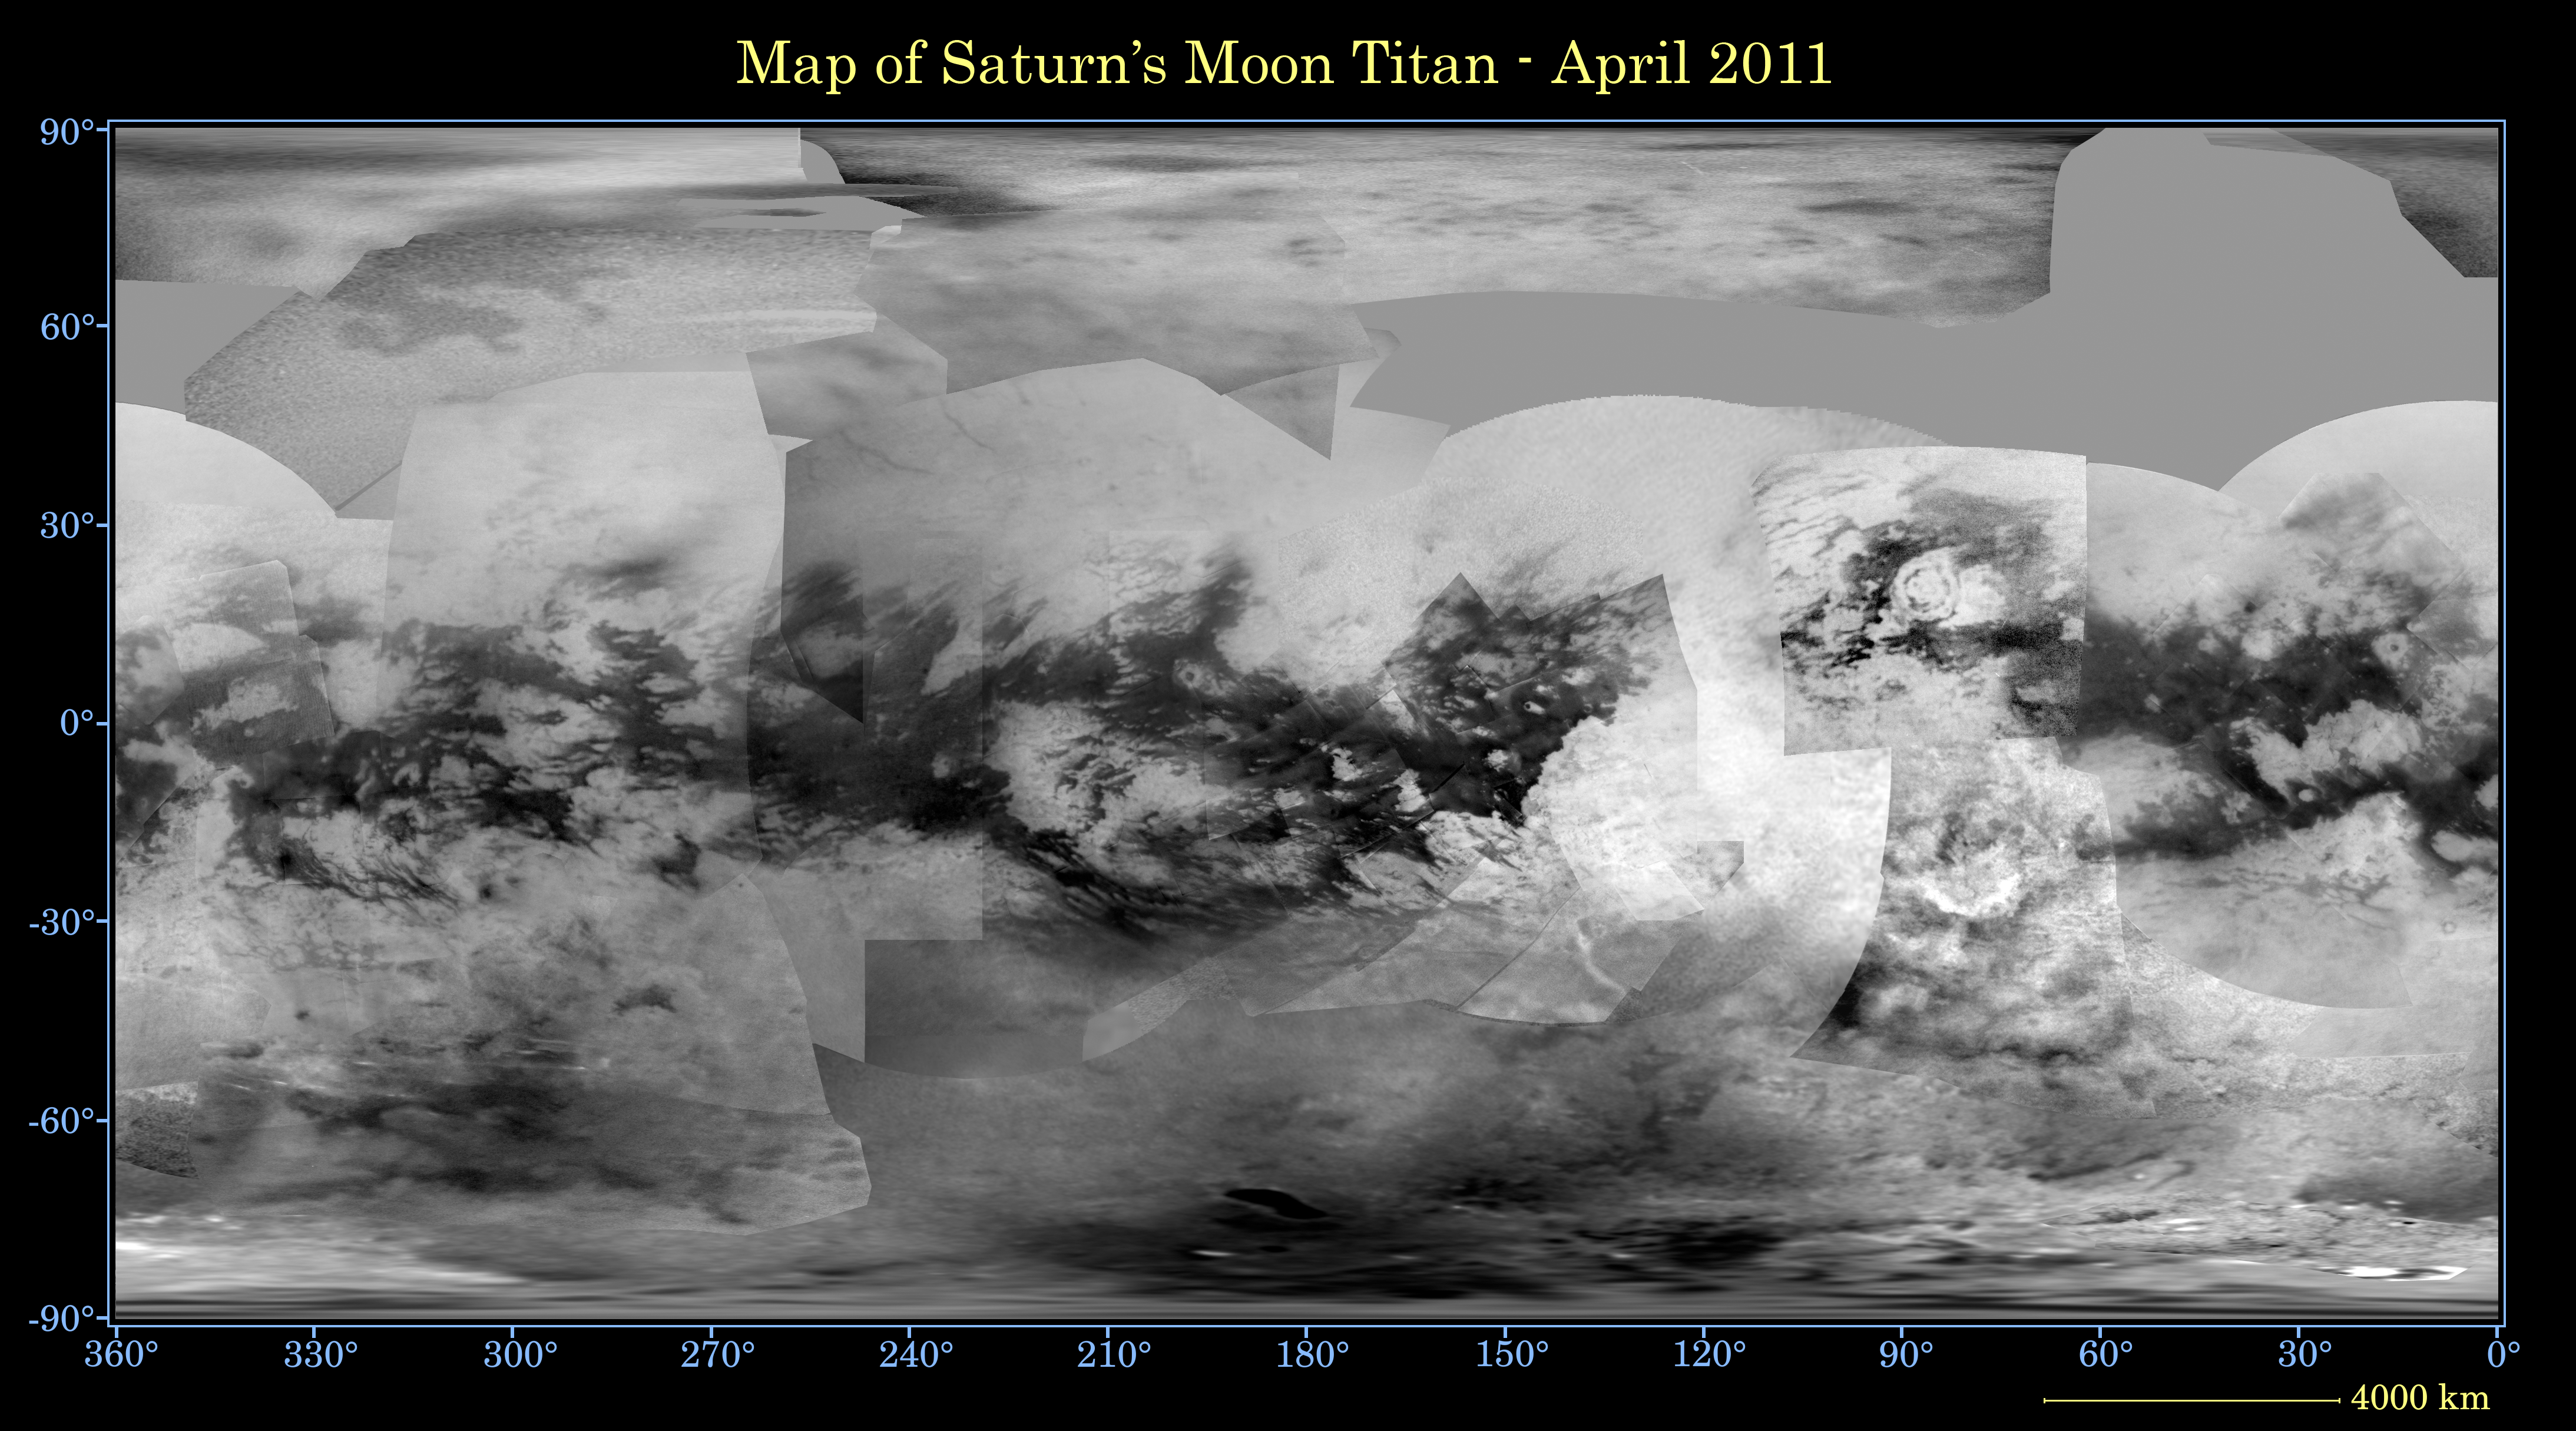

Map of Titan – April 2011

This global digital map of Saturn’s moon Titan was created using images taken by the Cassini spacecraft’s imaging science subsystem (ISS).

The images were taken using a filter centered at 938 nanometers, allowing researchers to examine variations in albedo (or inherent brightness) variations across the surface of Titan. Because of the scattering of light by Titan’s dense atmosphere, no topographic shading is visible in these images.

The map is an equidistant projection and has a scale of 2.5 miles (4 kilometers) per pixel. Actual resolution varies greatly across the map, with the best coverage (close to the map scale) along the equator near the center of the map at 180 degrees west longitude and near the left and right edges at 0 and 360 degrees west longitude. The worst coverage is on the leading hemisphere (particularly around 120 degrees west longitude) and in some northern latitudes. Coverage in the northern polar region continues to improve as the north pole comes out of shadow after Titan’s northern vernal equinox in August 2009. Large dark areas, now known to be liquid-hydrocarbon-filled lakes, have been documented at high latitudes (see PIA11146).

This map is an update to the version released in February 2009 (see PIA11149). Data from the last two years, including the most recent data in the map from April 2011, have improved coverage in the southern trailing hemisphere and over portions of the north polar region.

The mean radius of Titan used for projection of this map is 1,600 miles (2,575 kilometers). Titan is assumed to be spherical until a control network — or model of the moon’s shape based on multiple images tied together at defined points on the surface — is created at some point in the future.

The Cassini-Huygens mission is a cooperative project of NASA, the European Space Agency and the Italian Space Agency. The Jet Propulsion Laboratory, a division of the California Institute of Technology in Pasadena, manages the mission for NASA’s Science Mission Directorate, Washington, D.C. The Cassini orbiter and its two onboard cameras were designed, developed and assembled at JPL. The imaging operations center is based at the Space Science Institute in Boulder, Colo.

Credit: NASA/JPL-Caltech/Space Science Institute